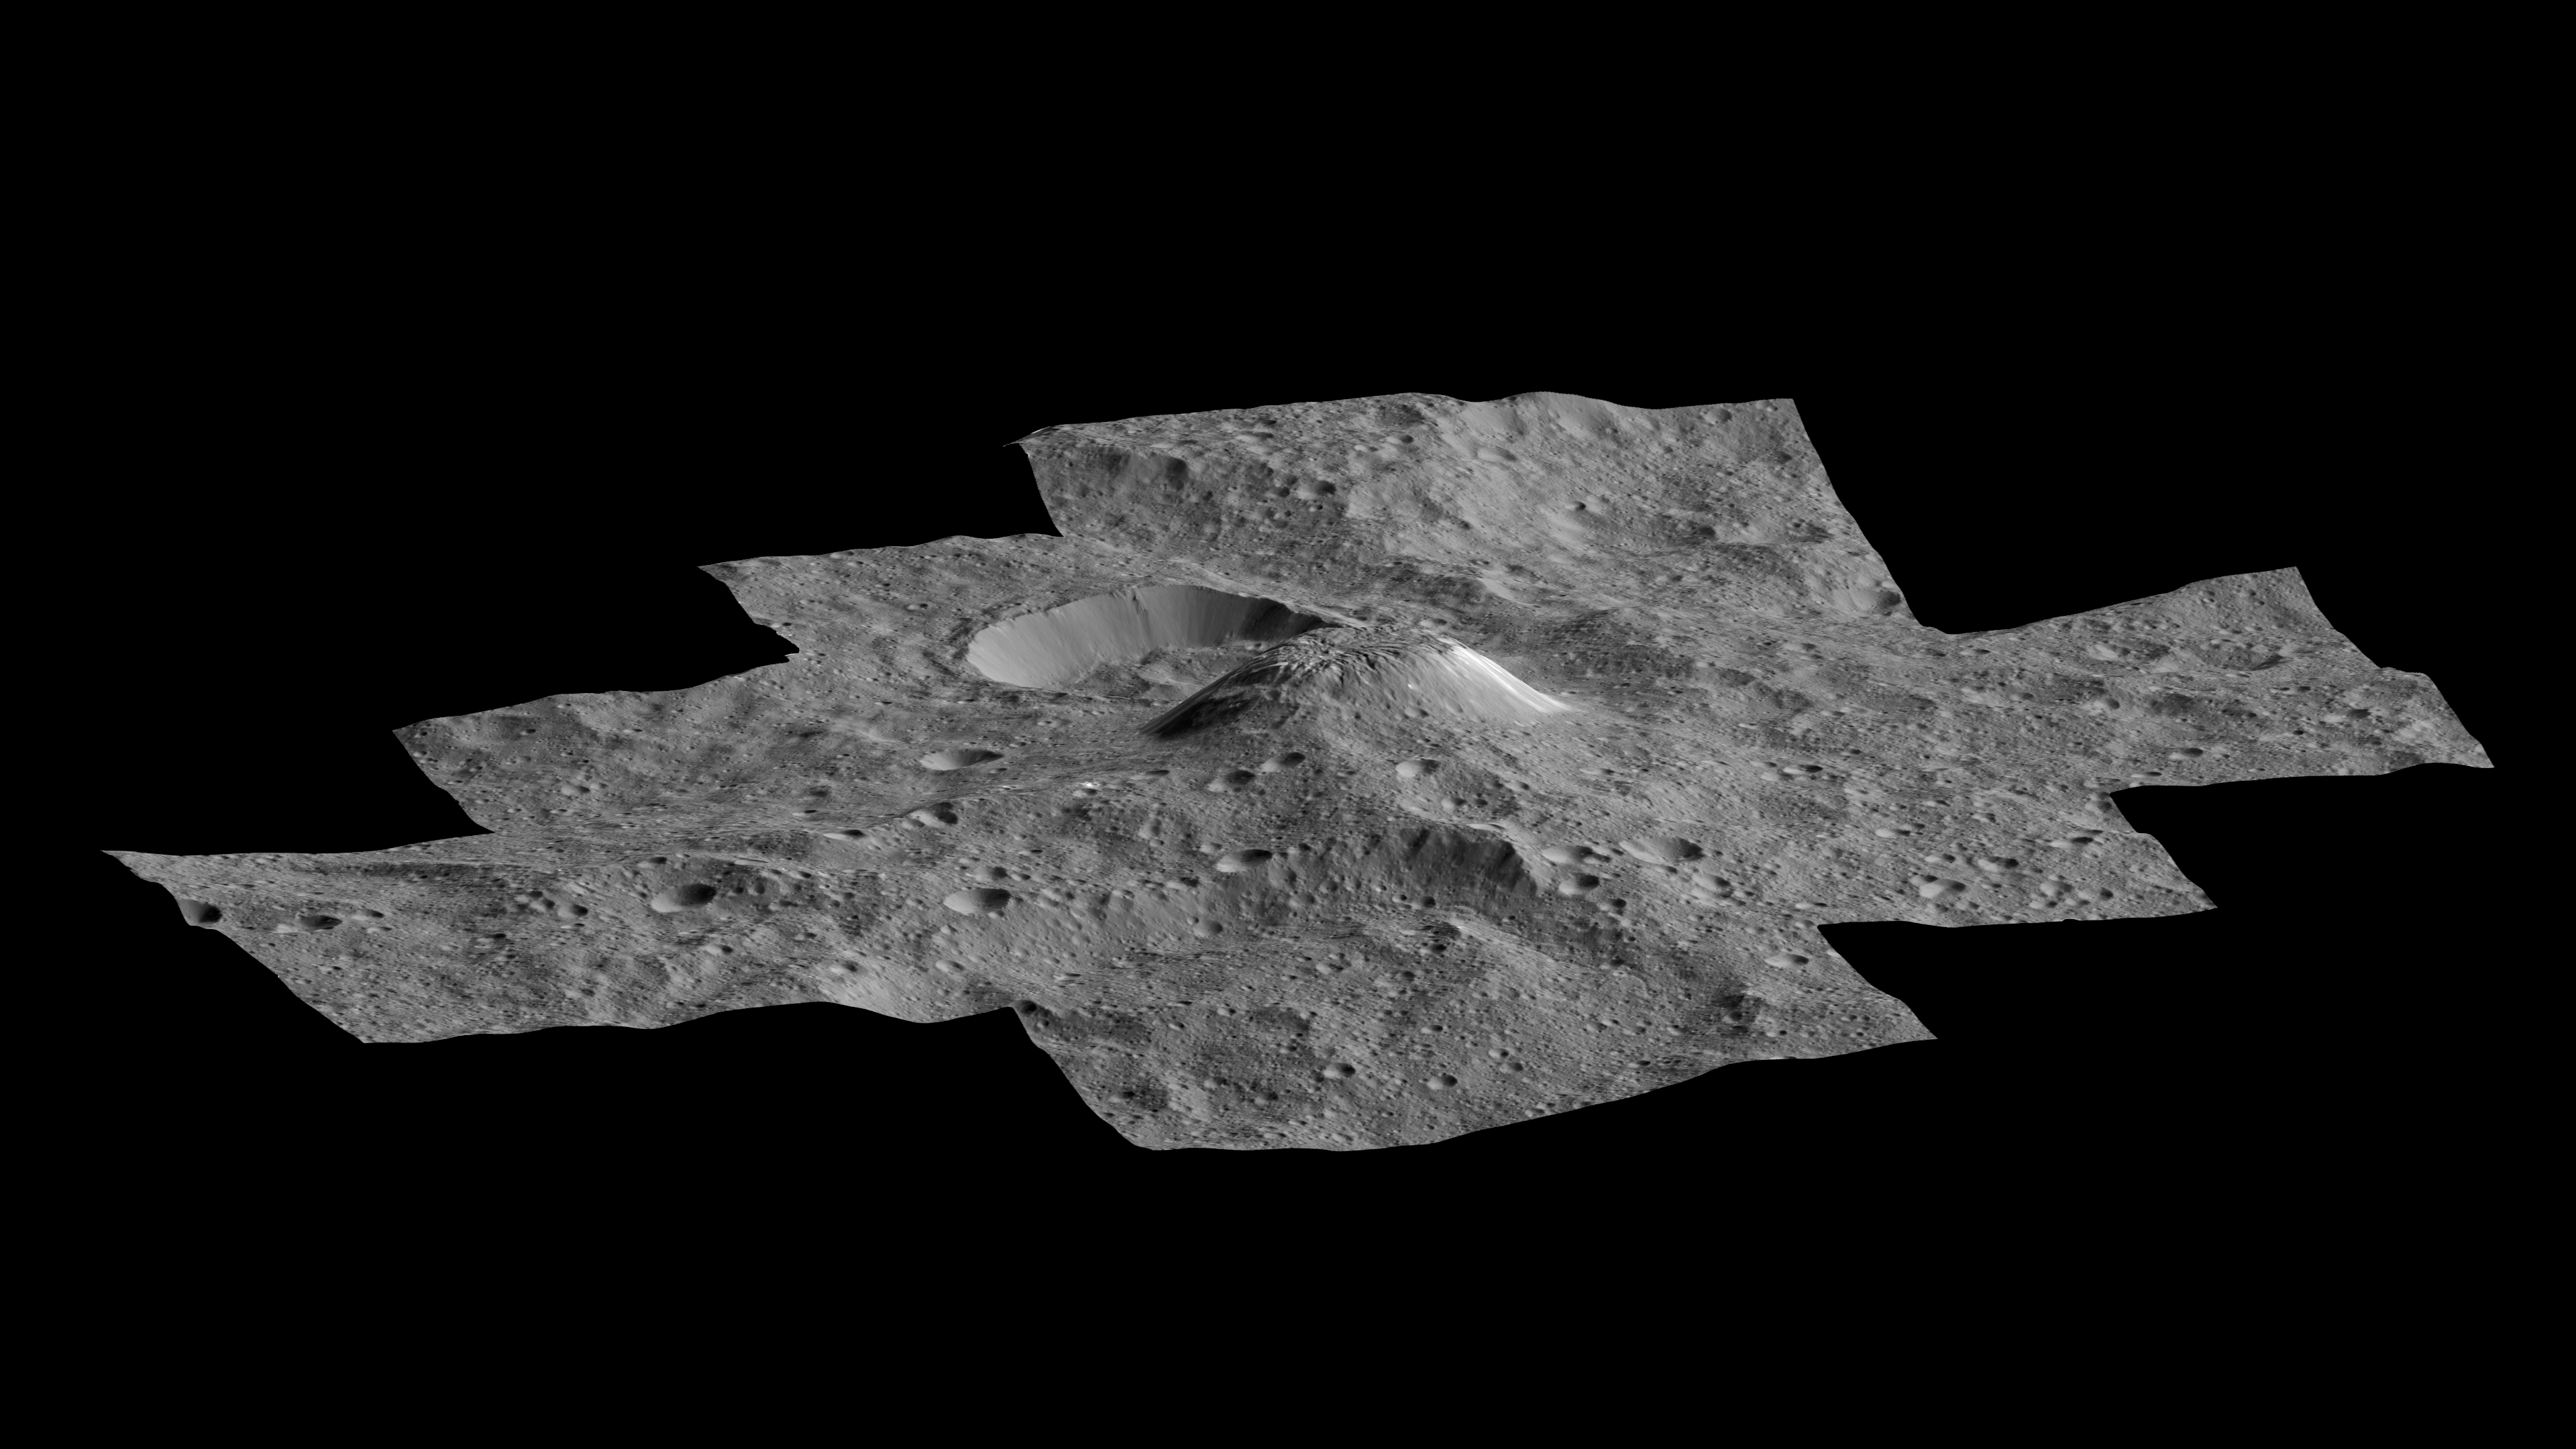

Ahuna Mons Perspective View

Anagyph

This side-perspective view of Ceres’ mysterious mountain Ahuna Mons was made with images from NASA’s Dawn spacecraft. Dawn took these images from its low-altitude mapping orbit, 240 miles (385 kilometers) above the surface, in December 2015. The resolution of the component images is 120 feet (35 meters) per pixel. A 3-D (anaglyph) view is also available.

This mountain is about 3 miles (5 kilometers) high on its steepest side. Its average overall height is 2.5 miles (4 kilometers). These figures are slightly lower than what scientists estimated from Dawn’s higher orbits because researchers now have a better sense of Ceres’ topography.

The diameter of the mountain is about 12 miles (20 kilometers). Researchers are exploring the processes that could have led to this feature’s formation.

Dawn’s mission is managed by JPL for NASA’s Science Mission Directorate in Washington. Dawn is a project of the directorate’s Discovery Program, managed by NASA’s Marshall Space Flight Center in Huntsville, Alabama. UCLA is responsible for overall Dawn mission science. Orbital ATK, Inc., in Dulles, Virginia, designed and built the spacecraft. The German Aerospace Center, the Max Planck Institute for Solar System Research, the Italian Space Agency and the Italian National Astrophysical Institute are international partners on the mission team.

Credit: NASA/JPL-Caltech/UCLA/MPS/DLR/IDA/PSI